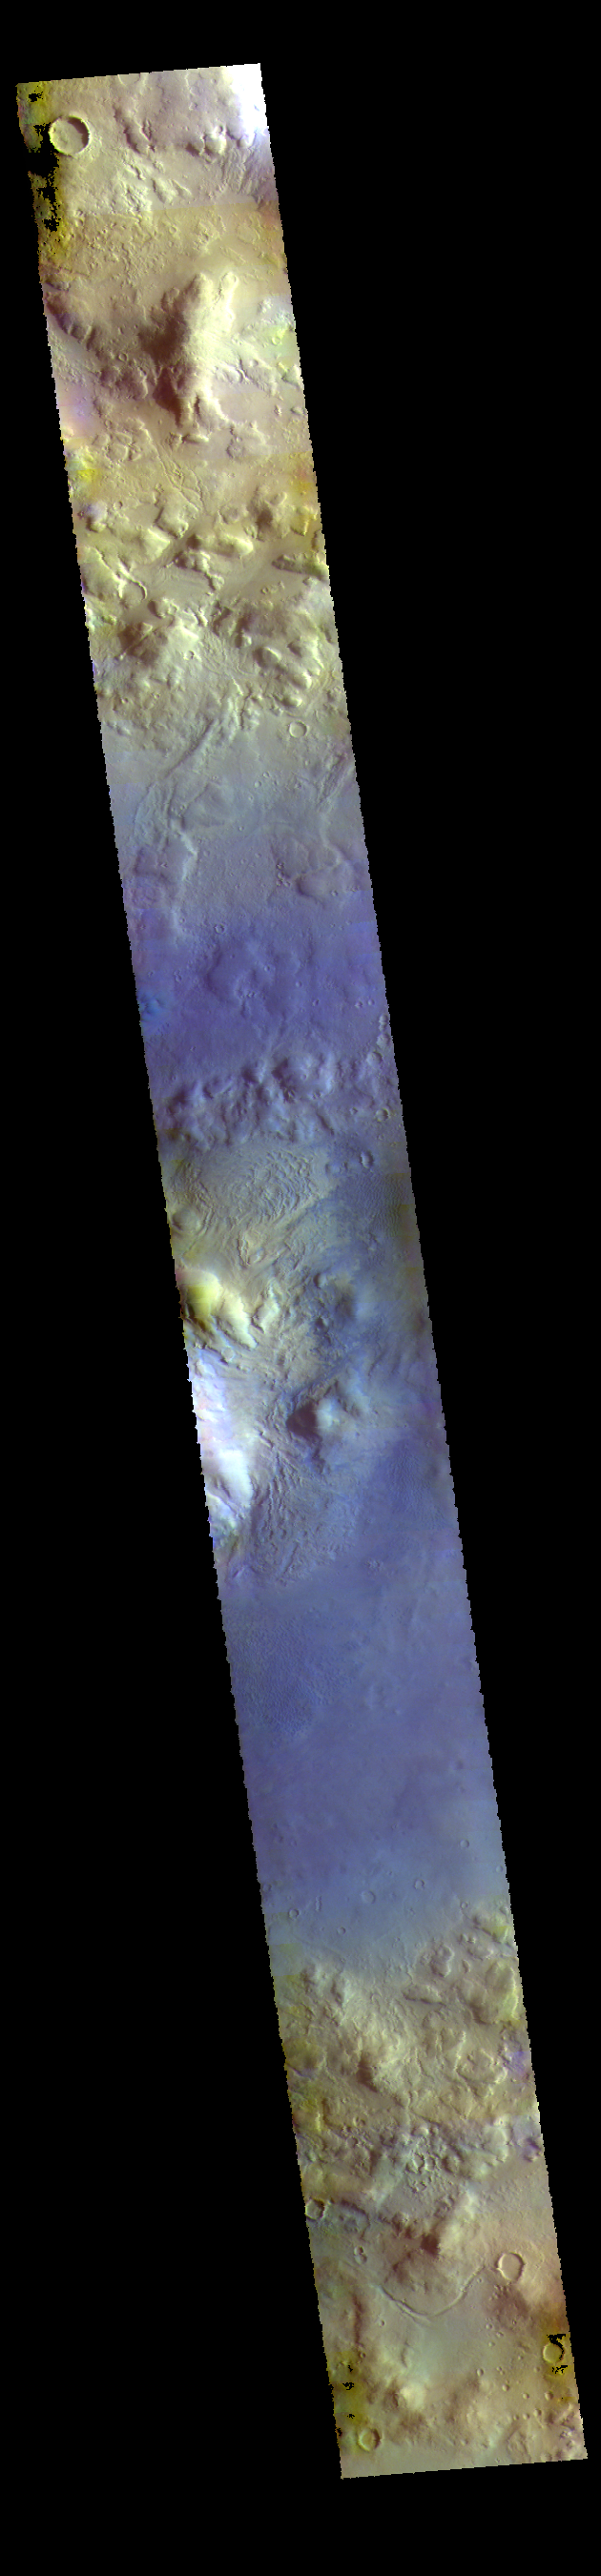

Moreux Crater – False Color

This VIS image shows part of Moreux Crater.

The THEMIS VIS camera contains 5 filters. The data from different filters can be combined in multiple ways to create a false color image. These false color images may reveal subtle variations of the surface not easily identified in a single band image.

Credit: NASA/JPL-Caltech/ASU